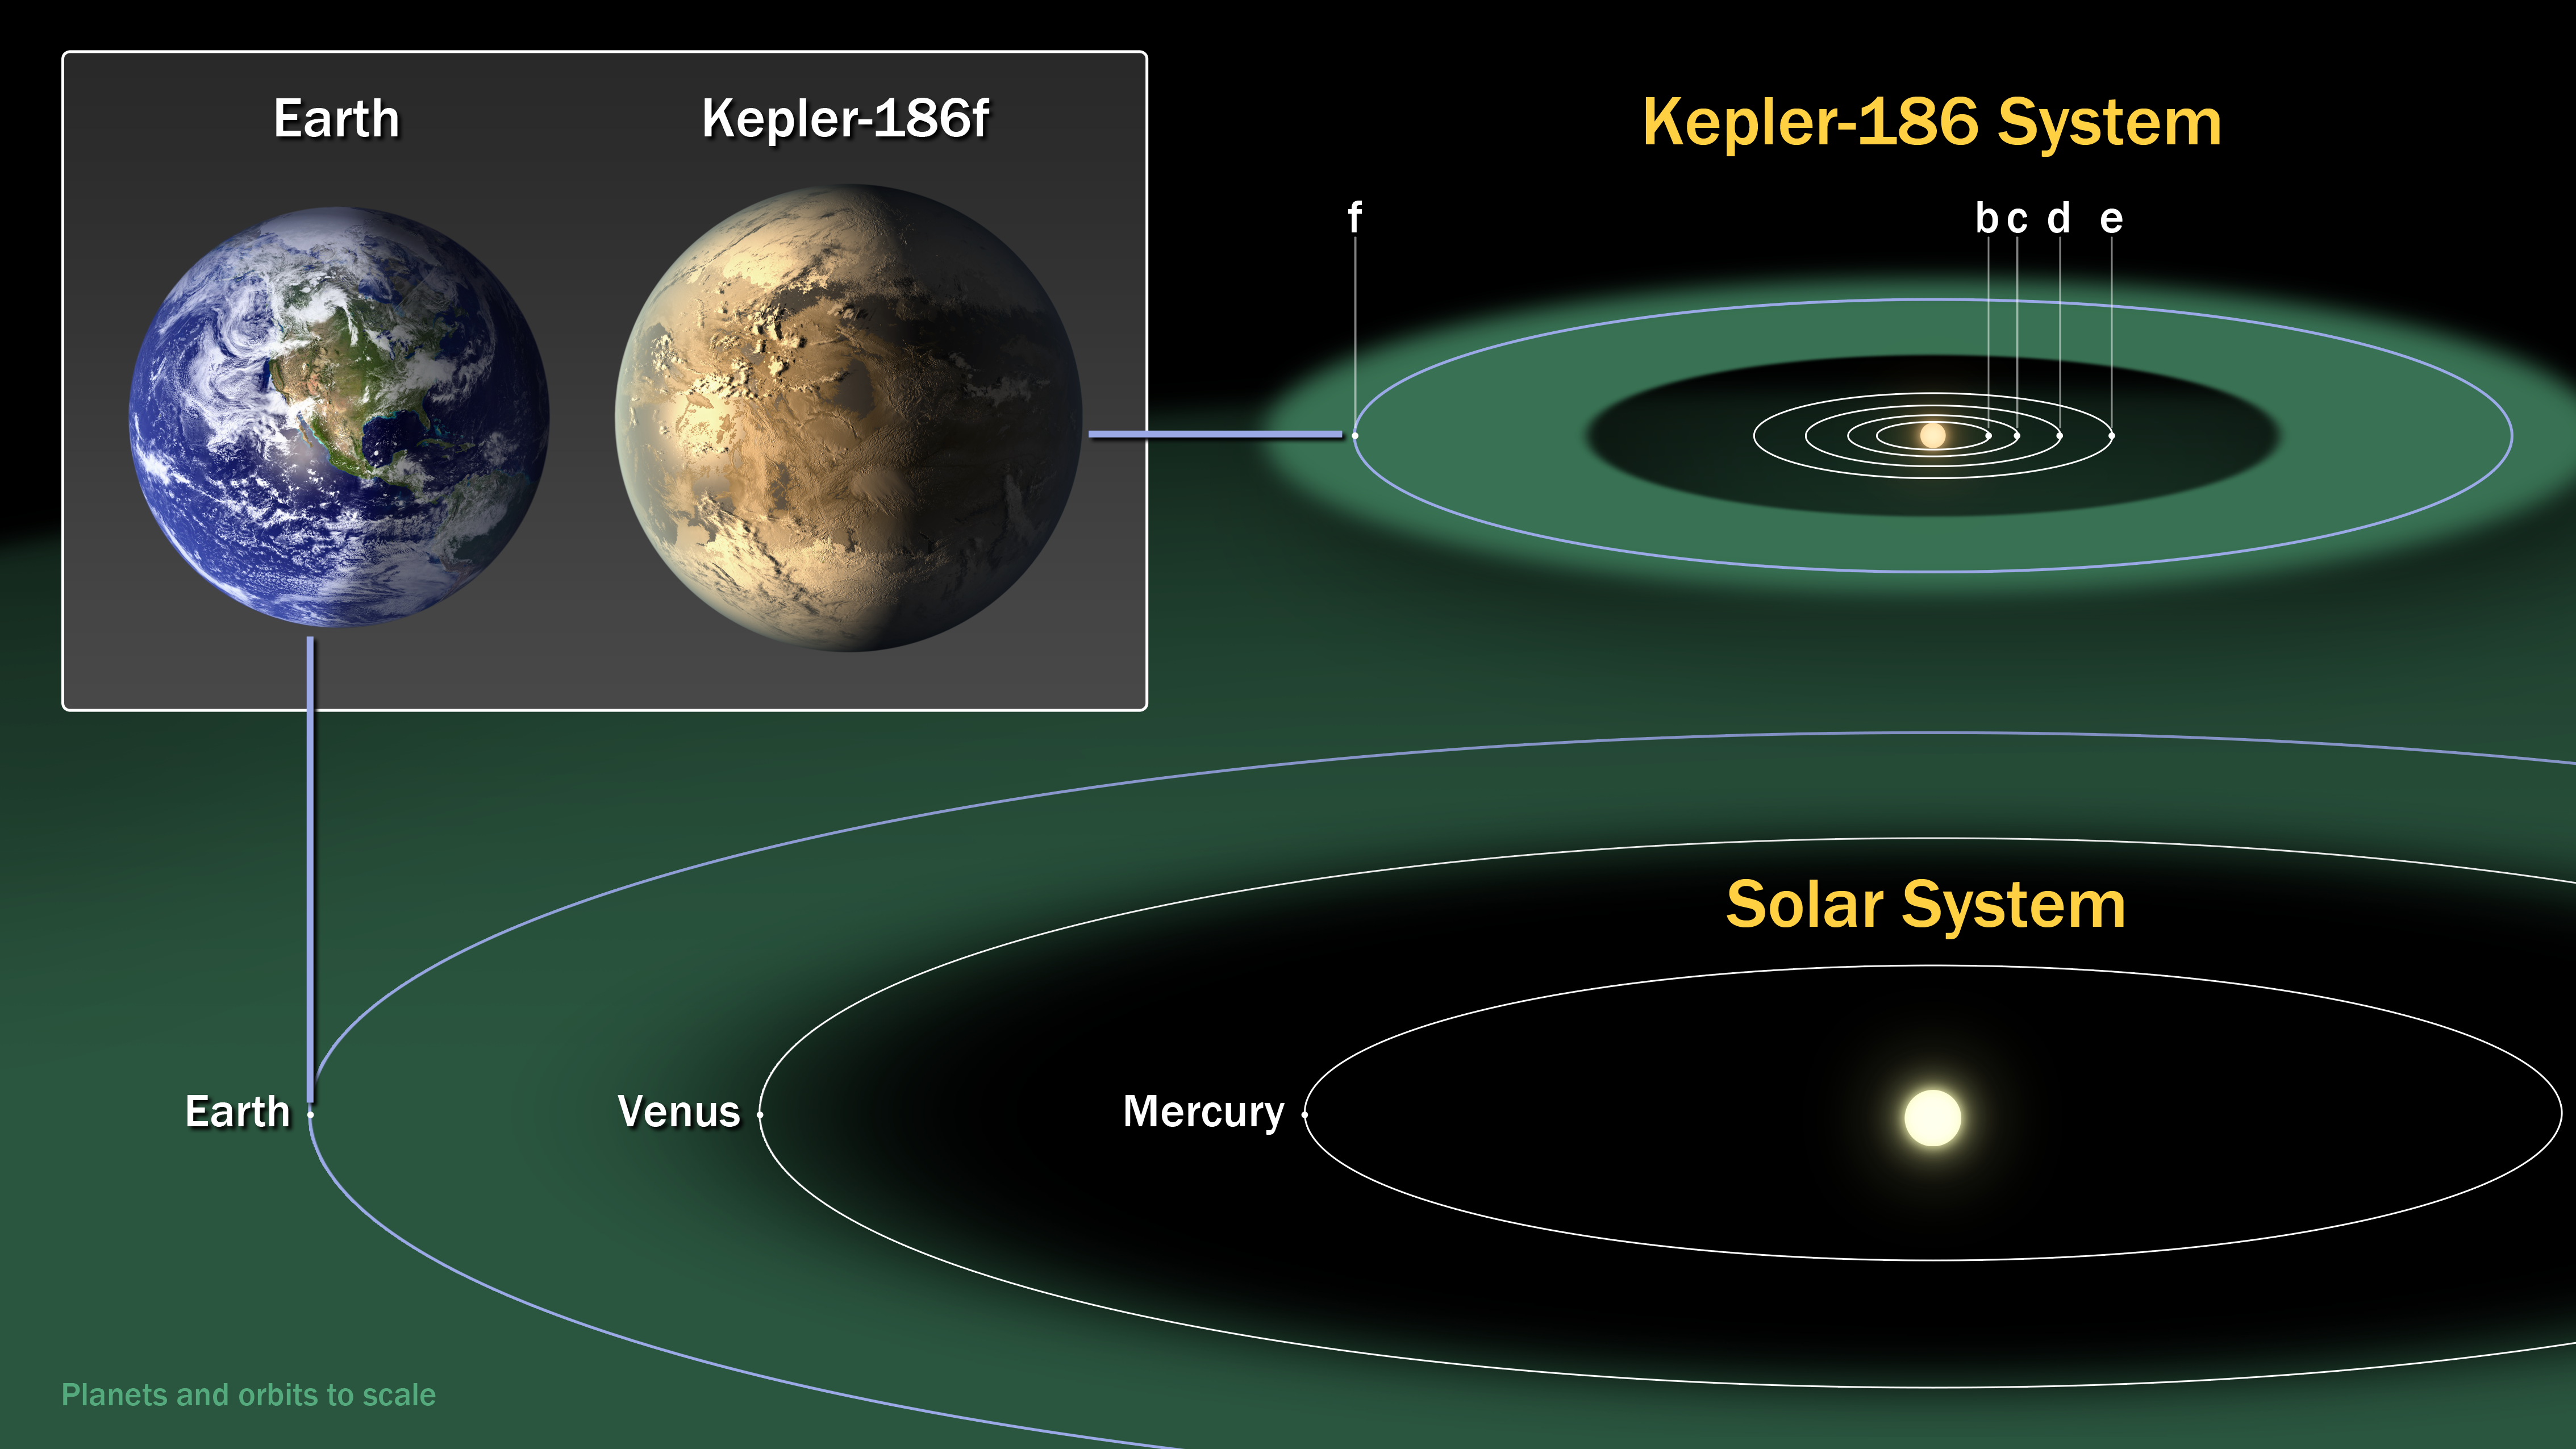

Kepler-186 and the Solar System

This diagram compares the planets of our inner solar system to Kepler-186, a five-planet star system about 500 light-years from Earth in the constellation Cygnus. The five planets of Kepler-186 orbit an M dwarf, a star that is half the size and mass of the sun.

The Kepler-186 system is home to Kepler-186f, the first validated Earth-size planet orbiting a distant star in the habitable zone-a range of distance from a star where liquid water might pool on the planet’s surface. The discovery of Kepler-186f confirms that Earth-size planets exist in the habitable zones of other stars and signals a significant step toward finding a world similar to Earth.

The size of Kepler-186f is known to be less ten percent larger than Earth, but its mass and composition are not known. Kepler-186f orbits its star once every 130 days, receiving one-third the heat energy that Earth does from the sun. This places the planet near the outer edge of the habitable zone.

The inner four companion planets each measure less than fifty percent the size of Earth. Kepler-186b, Kepler-186c, Kepler-186d and Kepler-186e, orbit every 4, 7, 13 and 22 days, respectively, making them very hot and inhospitable for life as we know it.

The Kepler space telescope infers the existence of a planet by the amount of starlight blocked when it passes in front of its star. From these data, a planet’s radius, orbital period and the amount of energy recieved from the host star can be determined.

The artistic concept of Kepler-186f is the result of scientists and artists collaborating to imagine the appearance of these distant worlds.

NASA Ames manages Kepler’s ground system development, mission operations and science data analysis. NASA’s Jet Propulsion Laboratory in Pasadena, Calif., managed Kepler mission development. Ball Aerospace & Technologies Corp. in Boulder, Colo., developed the Kepler flight system and supports mission operations with JPL at the Laboratory for Atmospheric and Space Physics at the University of Colorado in Boulder. The Space Telescope Science Institute in Baltimore archives, hosts and distributes the Kepler science data. Kepler is NASA’s 10th Discovery Mission and is funded by NASA’s Science Mission Directorate at the agency’s headquarters in Washington.

Credit: NASA/Ames/SETI Institute/JPL-Caltech